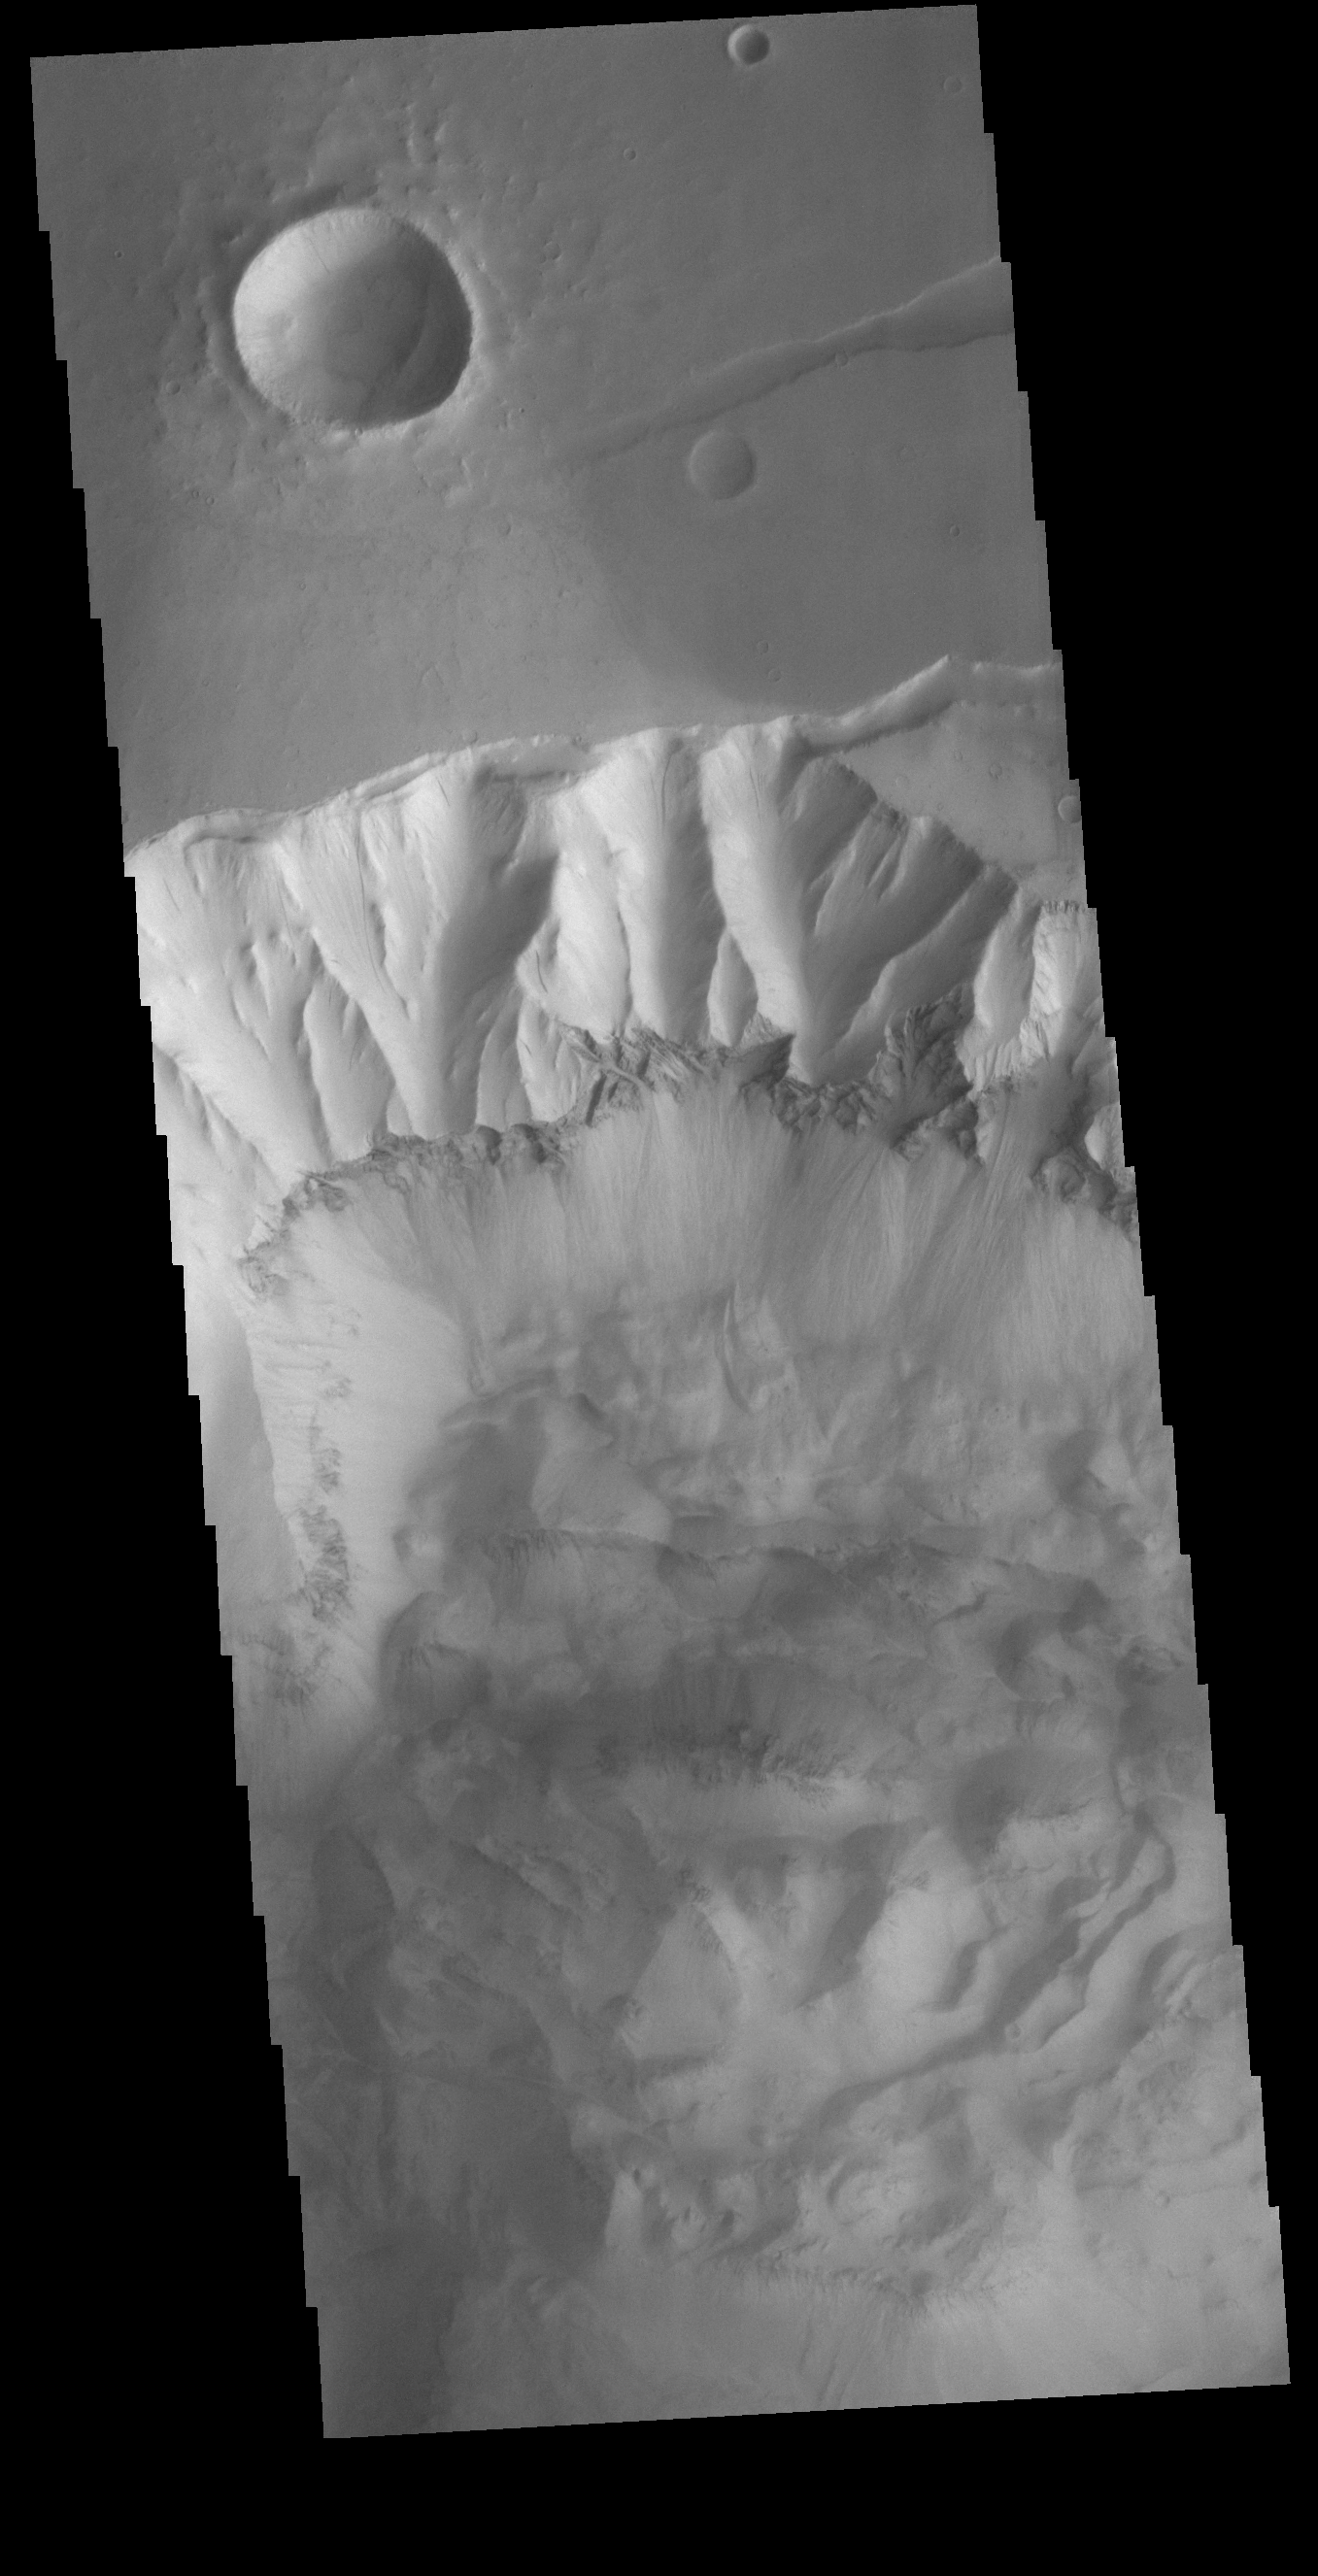

Ophir Chasma

Today’s VIS image shows part of the northern cliff face of Ophir Chasma. The bottom of the image is covered in deposits from large landslides. The dark band in the center of the image is a layer of material that is more resistant than the other parts of the cliff face. This layer is likely a thick volcanic flow or intruded dike. Ophir Chasma is approximately 317km long (197 miles).

Credit: NASA/JPL-Caltech/ASU